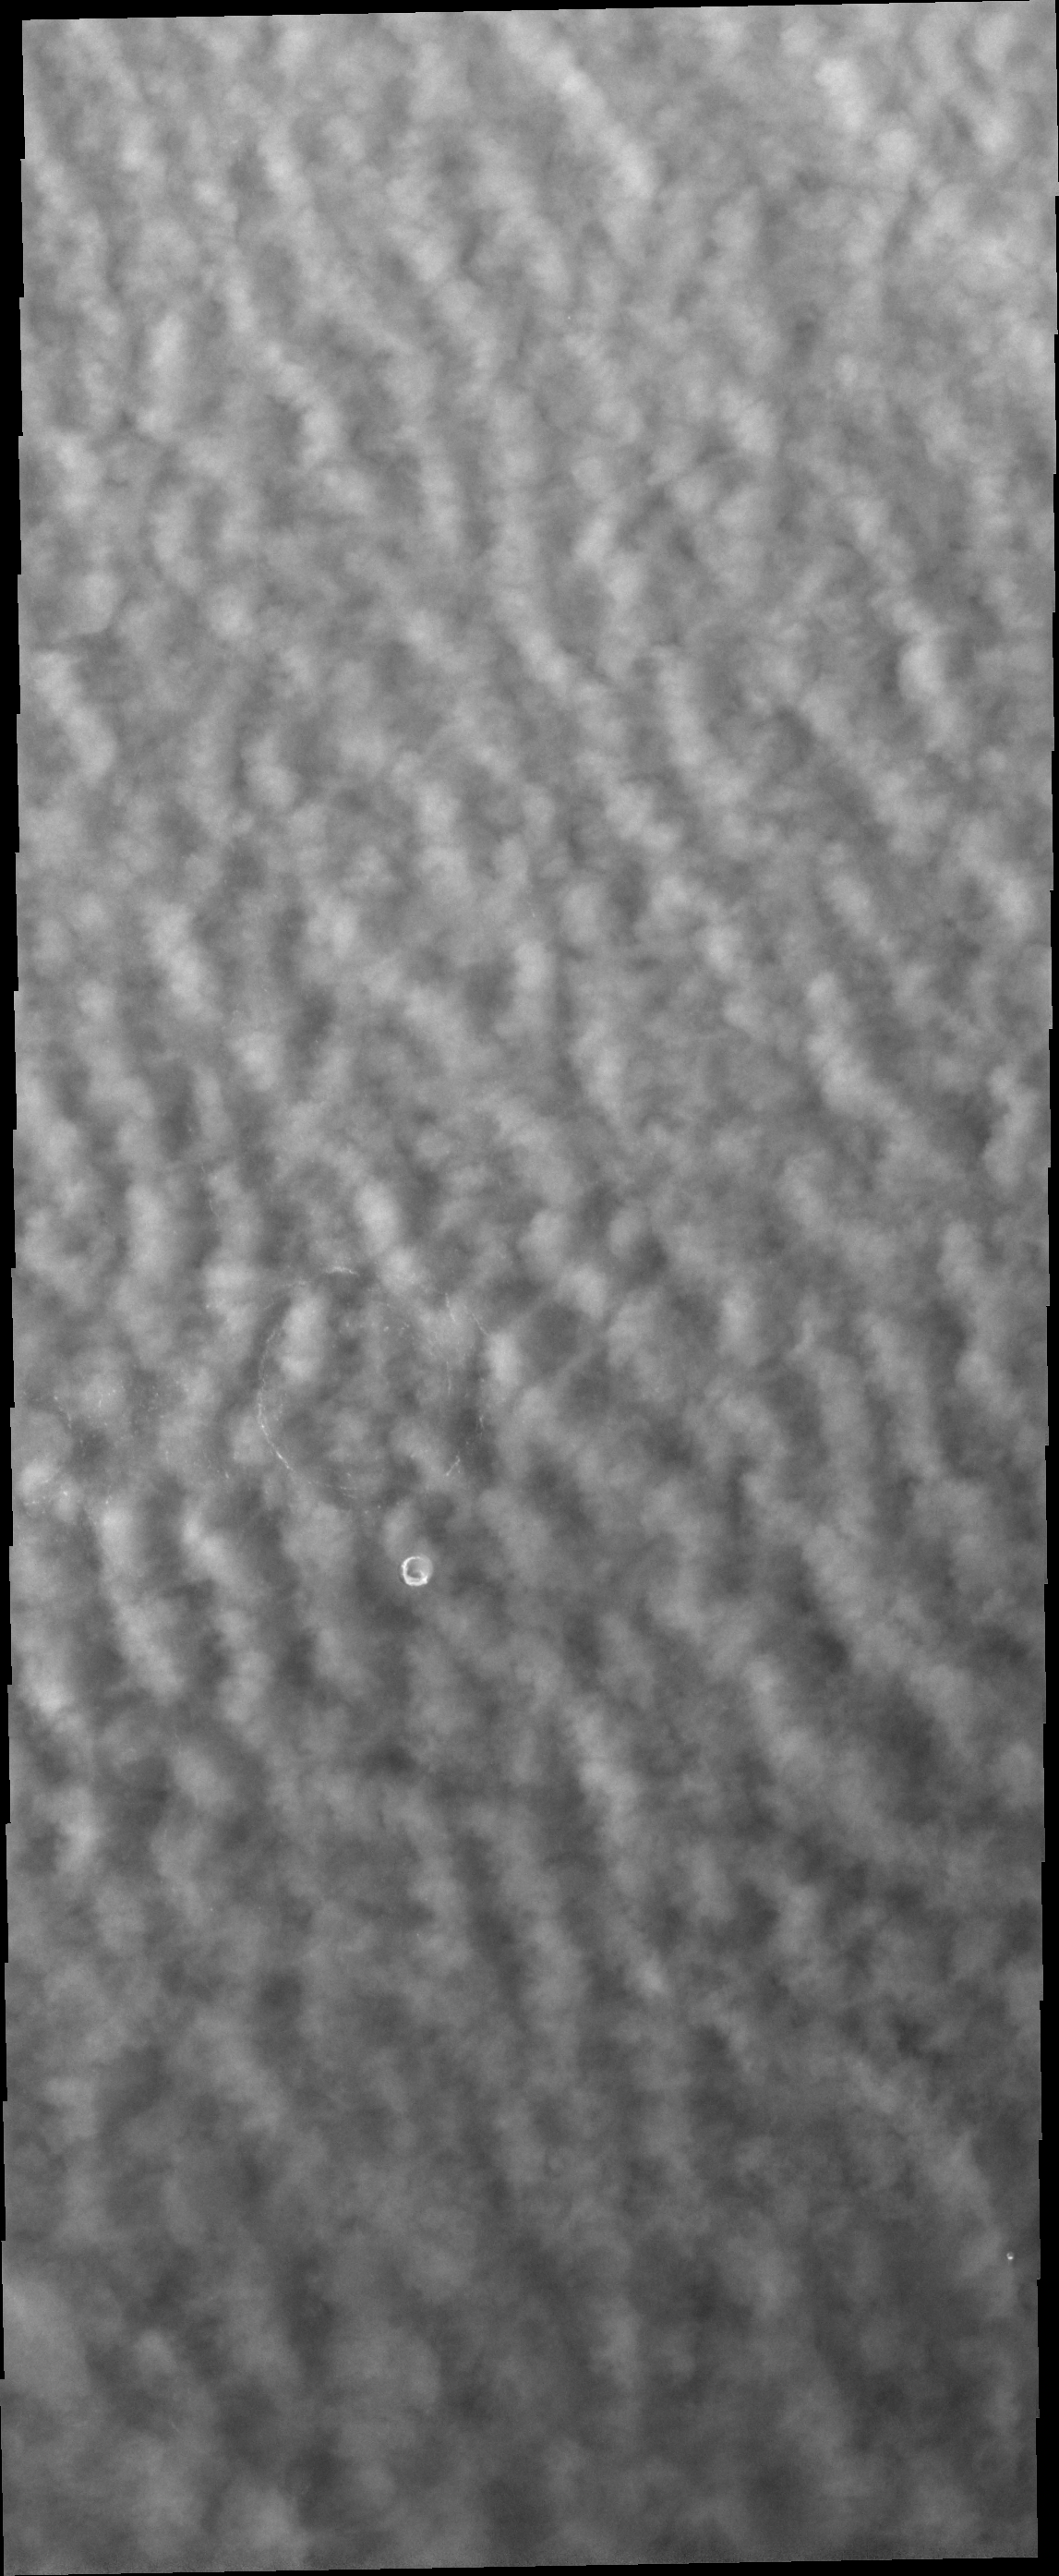

Polar Clouds

As northern spring progresses, clouds continue to cover large portions of the north polar region.

Credit: NASA/JPL/ASU